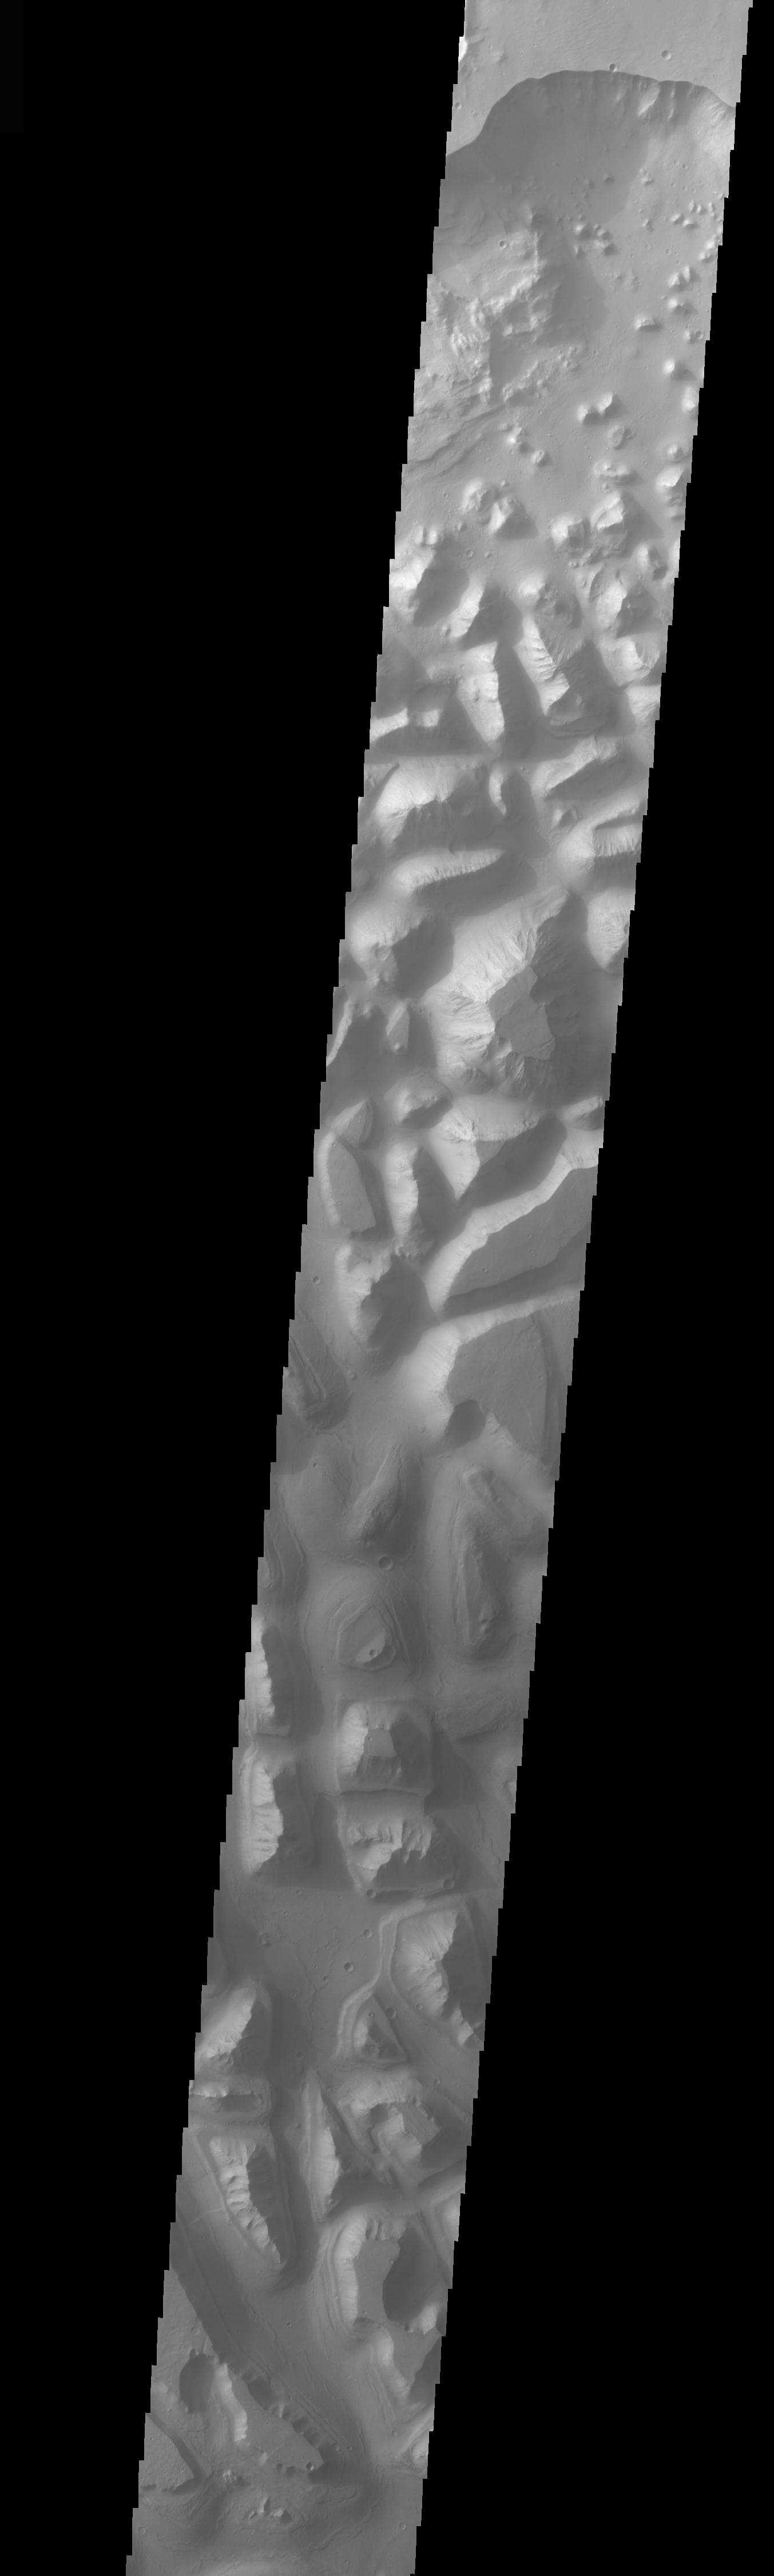

Hydraotes Chaos

The topic for the Image of the Day for the weeks of March 7-18 will be mountains on Mars.

This is an image of Hydraotes Chaos, the large chaos terrain just east of Valles Marineris. Chaos is typically interpreted to be a collapse terrain; it is the blocky landscape after the transport and removal of subsurface support.

A good diagram showing the structural difference between simple and complex craters is here: http://www.lpi.usra.edu/expmoon/science/craterstructure.html

Image information: VIS instrument. Latitude 1.6, Longitude 325.6 East (34.4 West). 19 meter/pixel resolution.

Note: this THEMIS visual image has not been radiometrically nor geometrically calibrated for this preliminary release. An empirical correction has been performed to remove instrumental effects. A linear shift has been applied in the cross-track and down-track direction to approximate spacecraft and planetary motion. Fully calibrated and geometrically projected images will be released through the Planetary Data System in accordance with Project policies at a later time.

NASA’s Jet Propulsion Laboratory manages the 2001 Mars Odyssey mission for NASA’s Office of Space Science, Washington, D.C. The Thermal Emission Imaging System (THEMIS) was developed by Arizona State University, Tempe, in collaboration with Raytheon Santa Barbara Remote Sensing. The THEMIS investigation is led by Dr. Philip Christensen at Arizona State University. Lockheed Martin Astronautics, Denver, is the prime contractor for the Odyssey project, and developed and built the orbiter. Mission operations are conducted jointly from Lockheed Martin and from JPL, a division of the California Institute of Technology in Pasadena.

Credit: NASA/JPL/Arizona State University